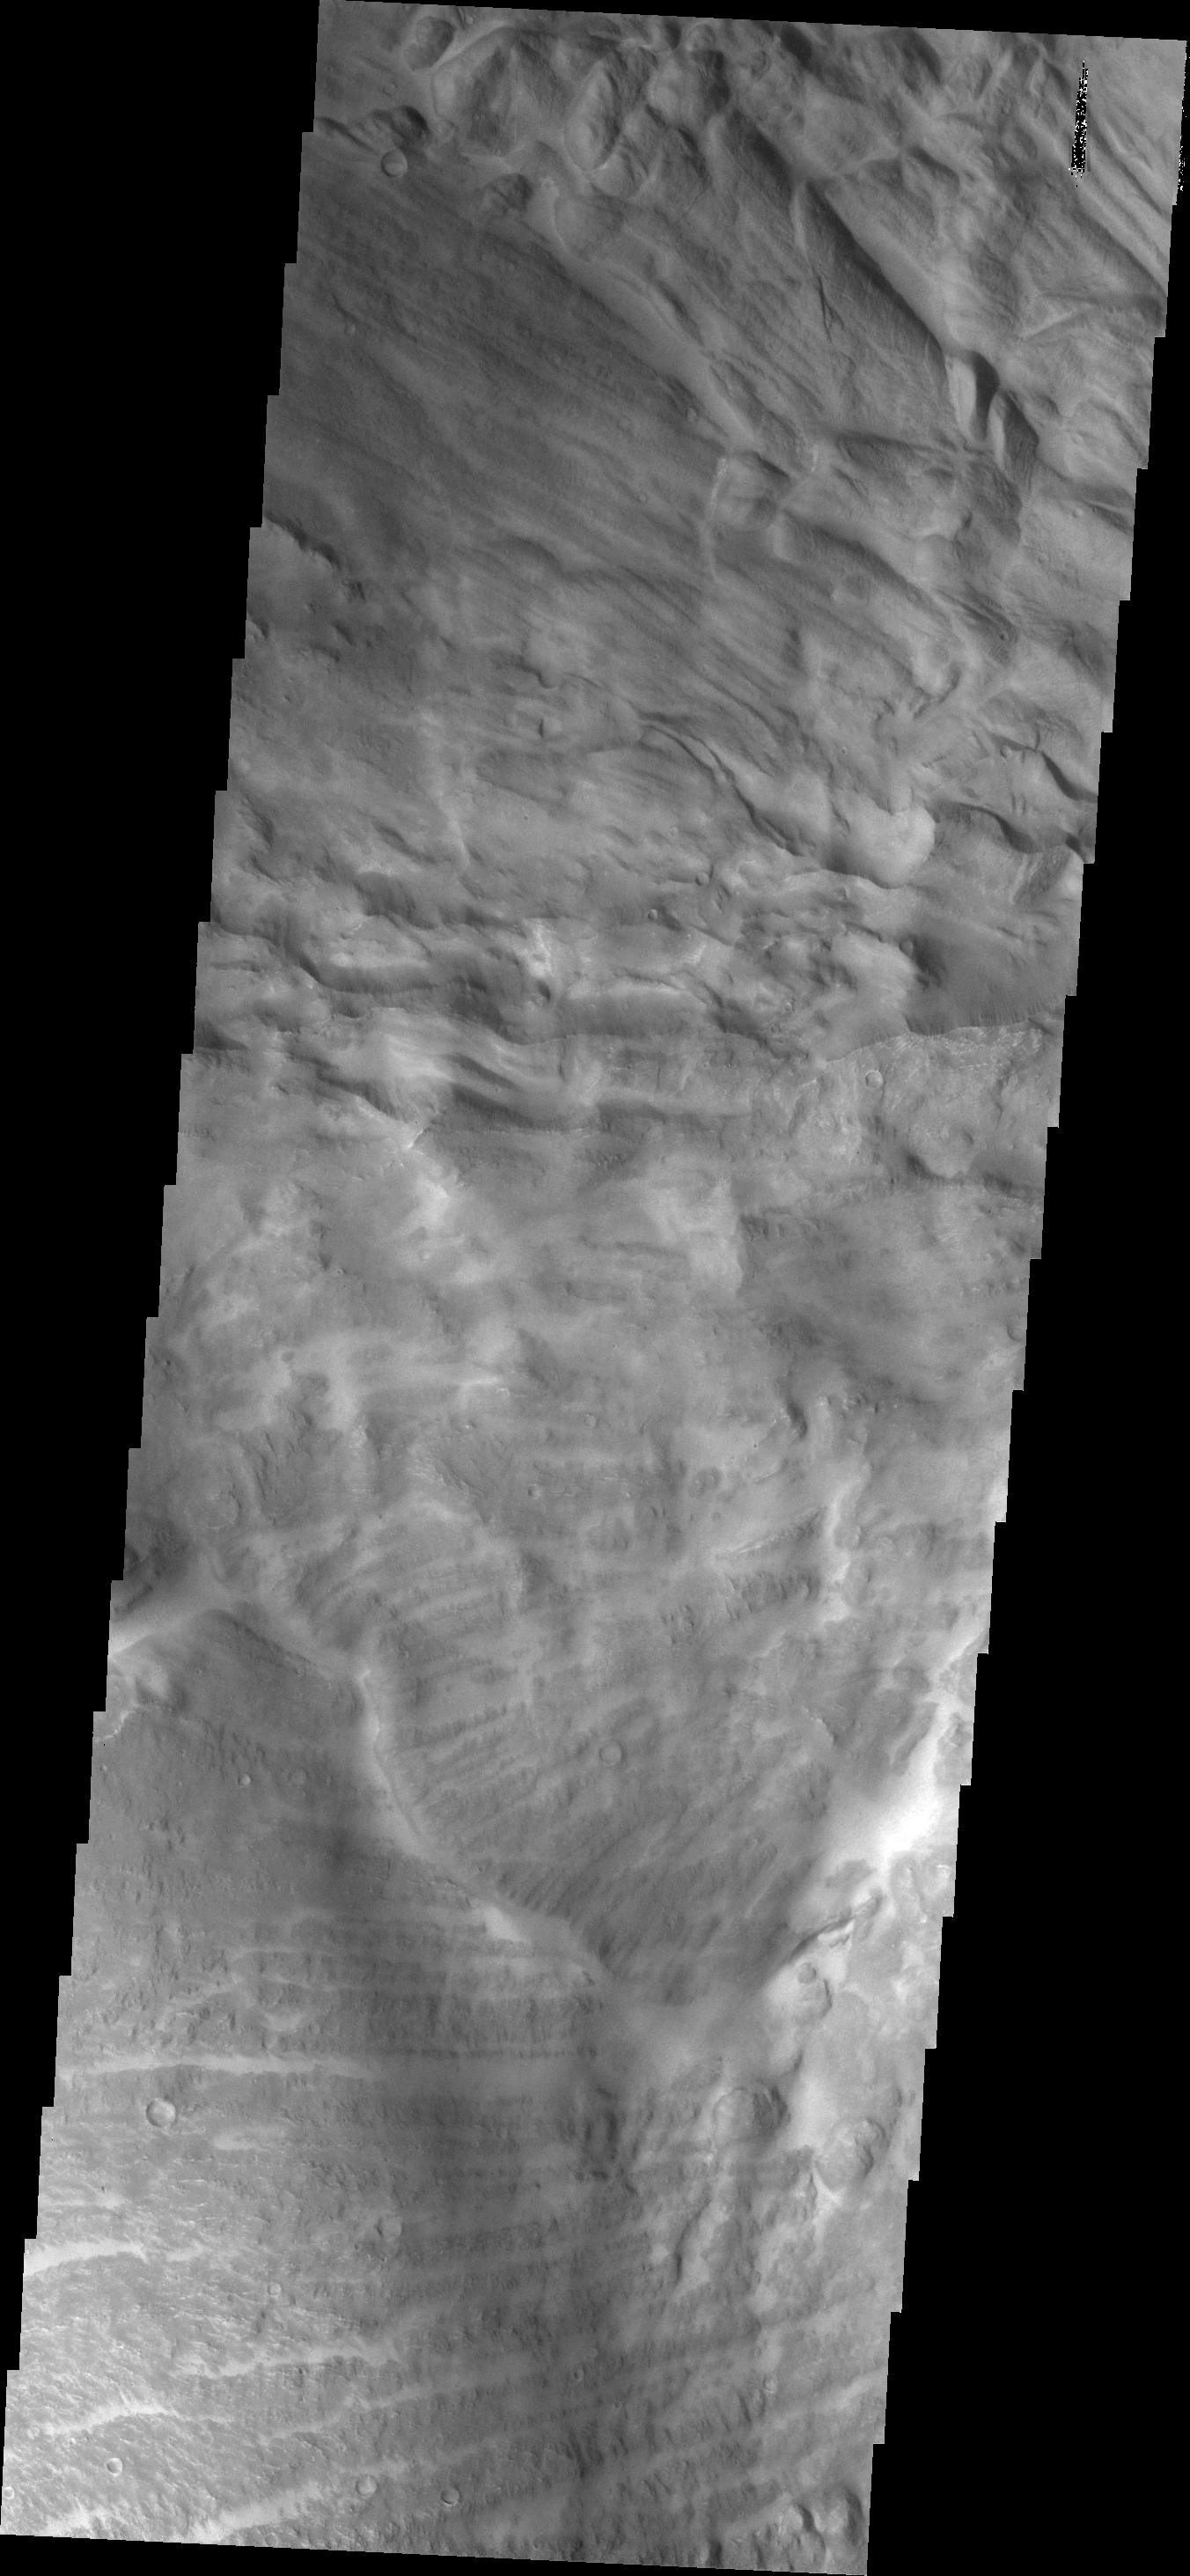

Investigating Mars: Candor Chasma

This VIS image shows part of the border between Chandor and Melas Chasmata. The entire image is landslide deposits. It is very common for landslides to develop linear surface grooves that parallel the direction of flow.

Candor Chasma is one of the largest canyons that make up Valles Marineris. It is approximately 810 km long (503 miles) and has is divided into two regions – eastern and western Candor. Candor is located south of Ophir Chasma and north of Melas Chasma. The border with Melas Chasma contains many large landslide deposits. The floor of Candor Chasma includes a variety of landforms, including layered deposits, dunes, landslide deposits and steep sided cliffs and mesas. Many forms of erosion have shaped Chandor Chasma. There is evidence of wind and water erosion, as well as significant gravity driven mass wasting (landslides).

The Odyssey spacecraft has spent over 15 years in orbit around Mars, circling the planet more than 69000 times. It holds the record for longest working spacecraft at Mars. THEMIS, the IR/VIS camera system, has collected data for the entire mission and provides images covering all seasons and lighting conditions. Over the years many features of interest have received repeated imaging, building up a suite of images covering the entire feature. From the deepest chasma to the tallest volcano, individual dunes inside craters and dune fields that encircle the north pole, channels carved by water and lava, and a variety of other feature, THEMIS has imaged them all. For the next several months the image of the day will focus on the Tharsis volcanoes, the various chasmata of Valles Marineris, and the major dunes fields. We hope you enjoy these images!

Credit: NASA/JPL-Caltech/ASU